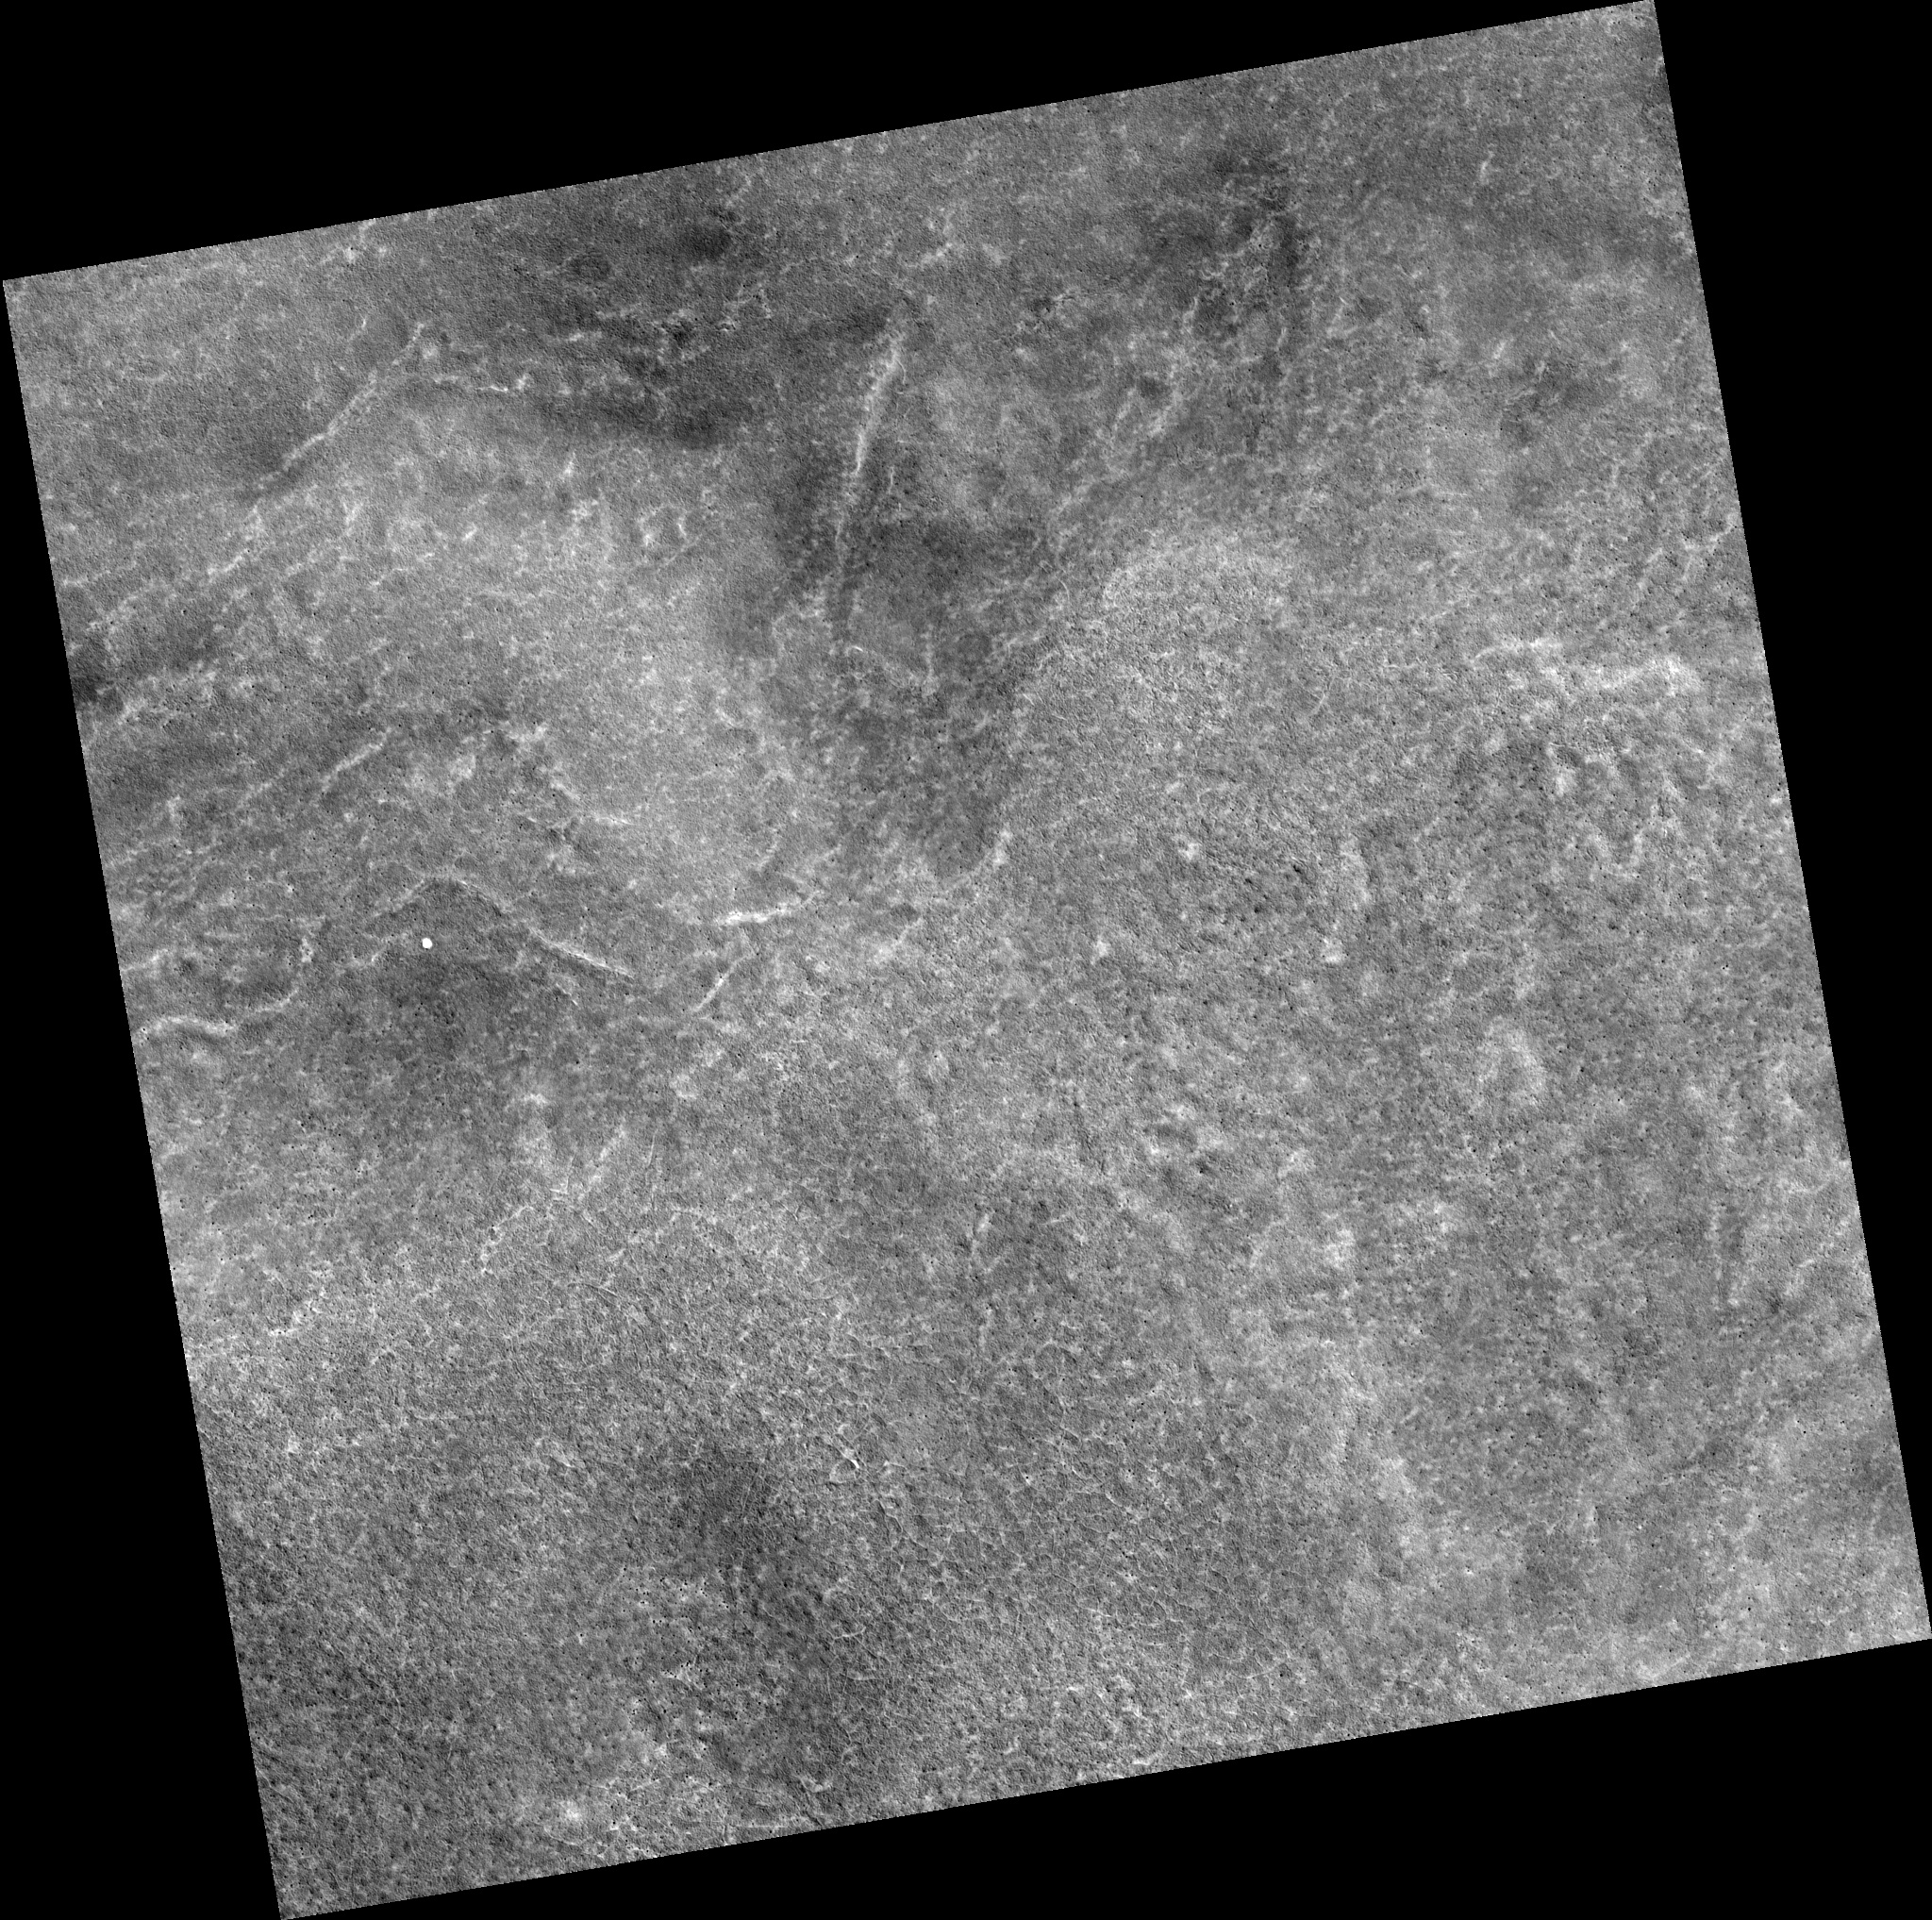

Northern Plains

Image PSP_001474_2520 was taken by the High Resolution Imaging Science Experiment (HiRISE) camera onboard the Mars Reconnaissance Orbiter spacecraft on November 19, 2006. The complete image is centered at 71.6 degrees latitude, 145.4 degrees East longitude. The range to the target site was 316.3 km (197.7 miles). At this distance the image scale is 31.6 cm/pixel (with 1 x 1 binning) so objects ~95 cm across are resolved. The image shown here has been map-projected to 25 cm/pixel. The image was taken at a local Mars time of 2:59 PM and the scene is illuminated from the west with a solar incidence angle of 61 degrees, thus the sun was about 29 degrees above the horizon. At a solar longitude of 137.6 degrees, the season on Mars is Northern Summer.

NASA’s Jet Propulsion Laboratory, a division of the California Institute of Technology in Pasadena, manages the Mars Reconnaissance Orbiter for NASA’s Science Mission Directorate, Washington. Lockheed Martin Space Systems, Denver, is the prime contractor for the project and built the spacecraft. The High Resolution Imaging Science Experiment is operated by the University of Arizona, Tucson, and the instrument was built by Ball Aerospace and Technology Corp., Boulder, Colo.

Credit: NASA/JPL/Univ. of Arizona